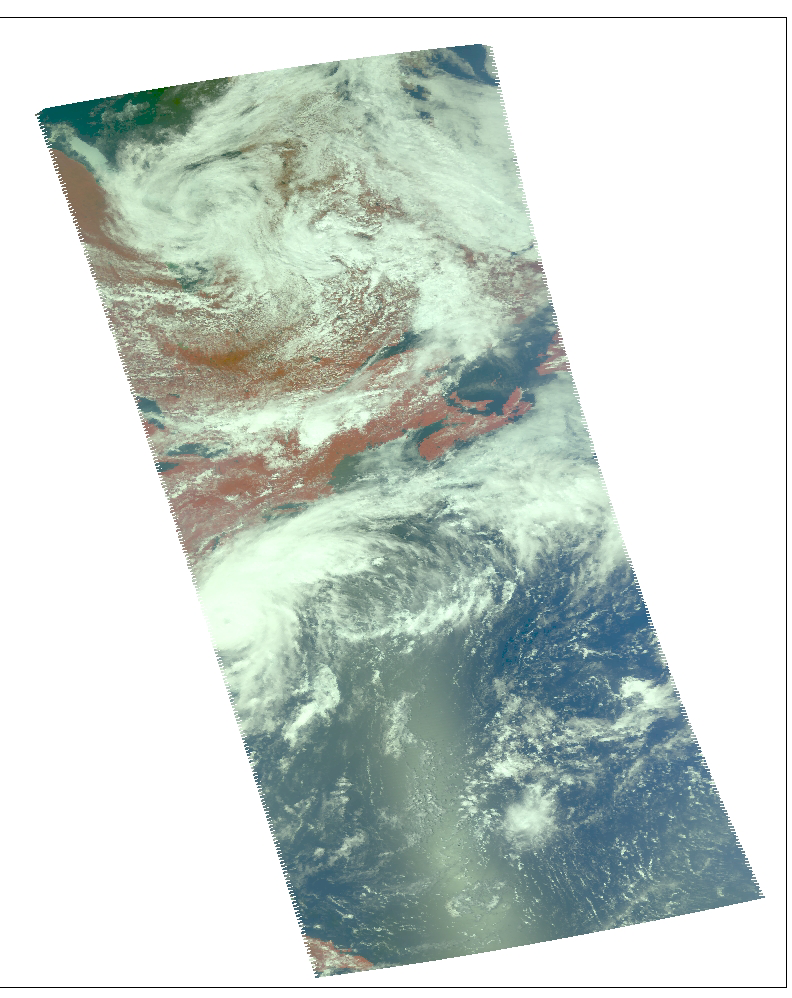

Hurricane Alex, located about 80 miles south-southeast of Charleston, South Carolina, as observed by NASA’s Spaceborne Atmospheric Infrared Sounder (AIRS).

These images of hurricane Alex were captured on August 3, 2004 at 1:30pm EDT. Located in the Atlantic Ocean located about 80 miles south-southeast of Charleston, South Carolina, Alex is now a category 2 hurricane with maximum sustained winds were near 100 mph (161 kph). Alex’s center was about 65 miles (104 kilometers) northeast of Cape Hatteras and moving away from the U.S. coast.

The major contribution to radiation (infrared light) that AIRS infrared channels sense comes from different levels in the atmosphere, depending upon the channel wavelength. To create the movies, a set of AIRS infrared channels were selected which probe the atmosphere at progressively deeper levels. If there were no clouds, the color in each frame would be nearly uniform until the Earth’s surface is encountered. The tropospheric air temperature warms at a rate of 6 K (about 11 F) for each kilometer of descent toward the surface. Thus the colors would gradually change from cold to warm as the movie progresses.

Clouds block the infrared radiation. Thus wherever there are clouds we can penetrate no deeper in infrared. The color remains fixed as the movie progresses, for that area of the image is “stuck” to the cloud top temperature. The coldest temperatures around 220 K (about -65 F) come from altitudes of about 10 miles.

We therefore see in a ‘surface channel’ at the end of the movie, signals from clouds as cold as 220 K and from Earth’s surface at 310 K (about 100 F). The very coldest clouds are seen in deep convection thunderstorms over land.

Images

August 2, 2004, 1:30am ET

Frame from August 2 movie, slicing down the atmosphere with the AIRS infrared sensor. Alex a tropical storm, sustained winds at 60 mph. The storm is 115 miles southeast of Charleston, South Carolina, traveling northeast at 6 mph.

August 1, 2004, 1:30am ET
Daylight snapshot from AIRS visible/near-infrared. At the time AIRS made this observation, Alex was still a tropical depression and just getting organized.

Movies

Slice down the atmosphere with the AIRS infrared sensor.

August 3, 2004, 1:30am ET
Alex becomes the first hurricane of the 2004 North Atlantic season with sustained winds at 75 mph.

August 2, 2004, 1:30pm ET
Alex is located about 120 miles southeast of Charleston, South Carolina. Alex has now begun to move to the northeast and a general northeastward track is expected the next couple of days with a gradual acceleration in forward speed as it begins to interact with stronger upper level winds.

August 2, 2004, 1:30am ET
Alex now has sustained winds of 35 knots.

August 1, 2004, 1:30pm ET
Alex is tropical depression and beginning to get organized.

About AIRS
The Atmospheric Infrared Sounder, AIRS, in conjunction with the Advanced Microwave Sounding Unit, AMSU, senses emitted infrared and microwave radiation from Earth to provide a three-dimensional look at Earth’s weather and climate. Working in tandem, the two instruments make simultaneous observations all the way down to Earth’s surface, even in the presence of heavy clouds. With more than 2,000 channels sensing different regions of the atmosphere, the system creates a global, three-dimensional map of atmospheric temperature and humidity, cloud amounts and heights, greenhouse gas concentrations, and many other atmospheric phenomena. Launched into Earth orbit in 2002, the AIRS and AMSU instruments fly onboard NASA’s Aqua spacecraft and are managed by NASA’s Jet Propulsion Laboratory in Pasadena, Calif., under contract to NASA. JPL is a division of the California Institute of Technology in Pasadena.

Credit: NASA/JPL